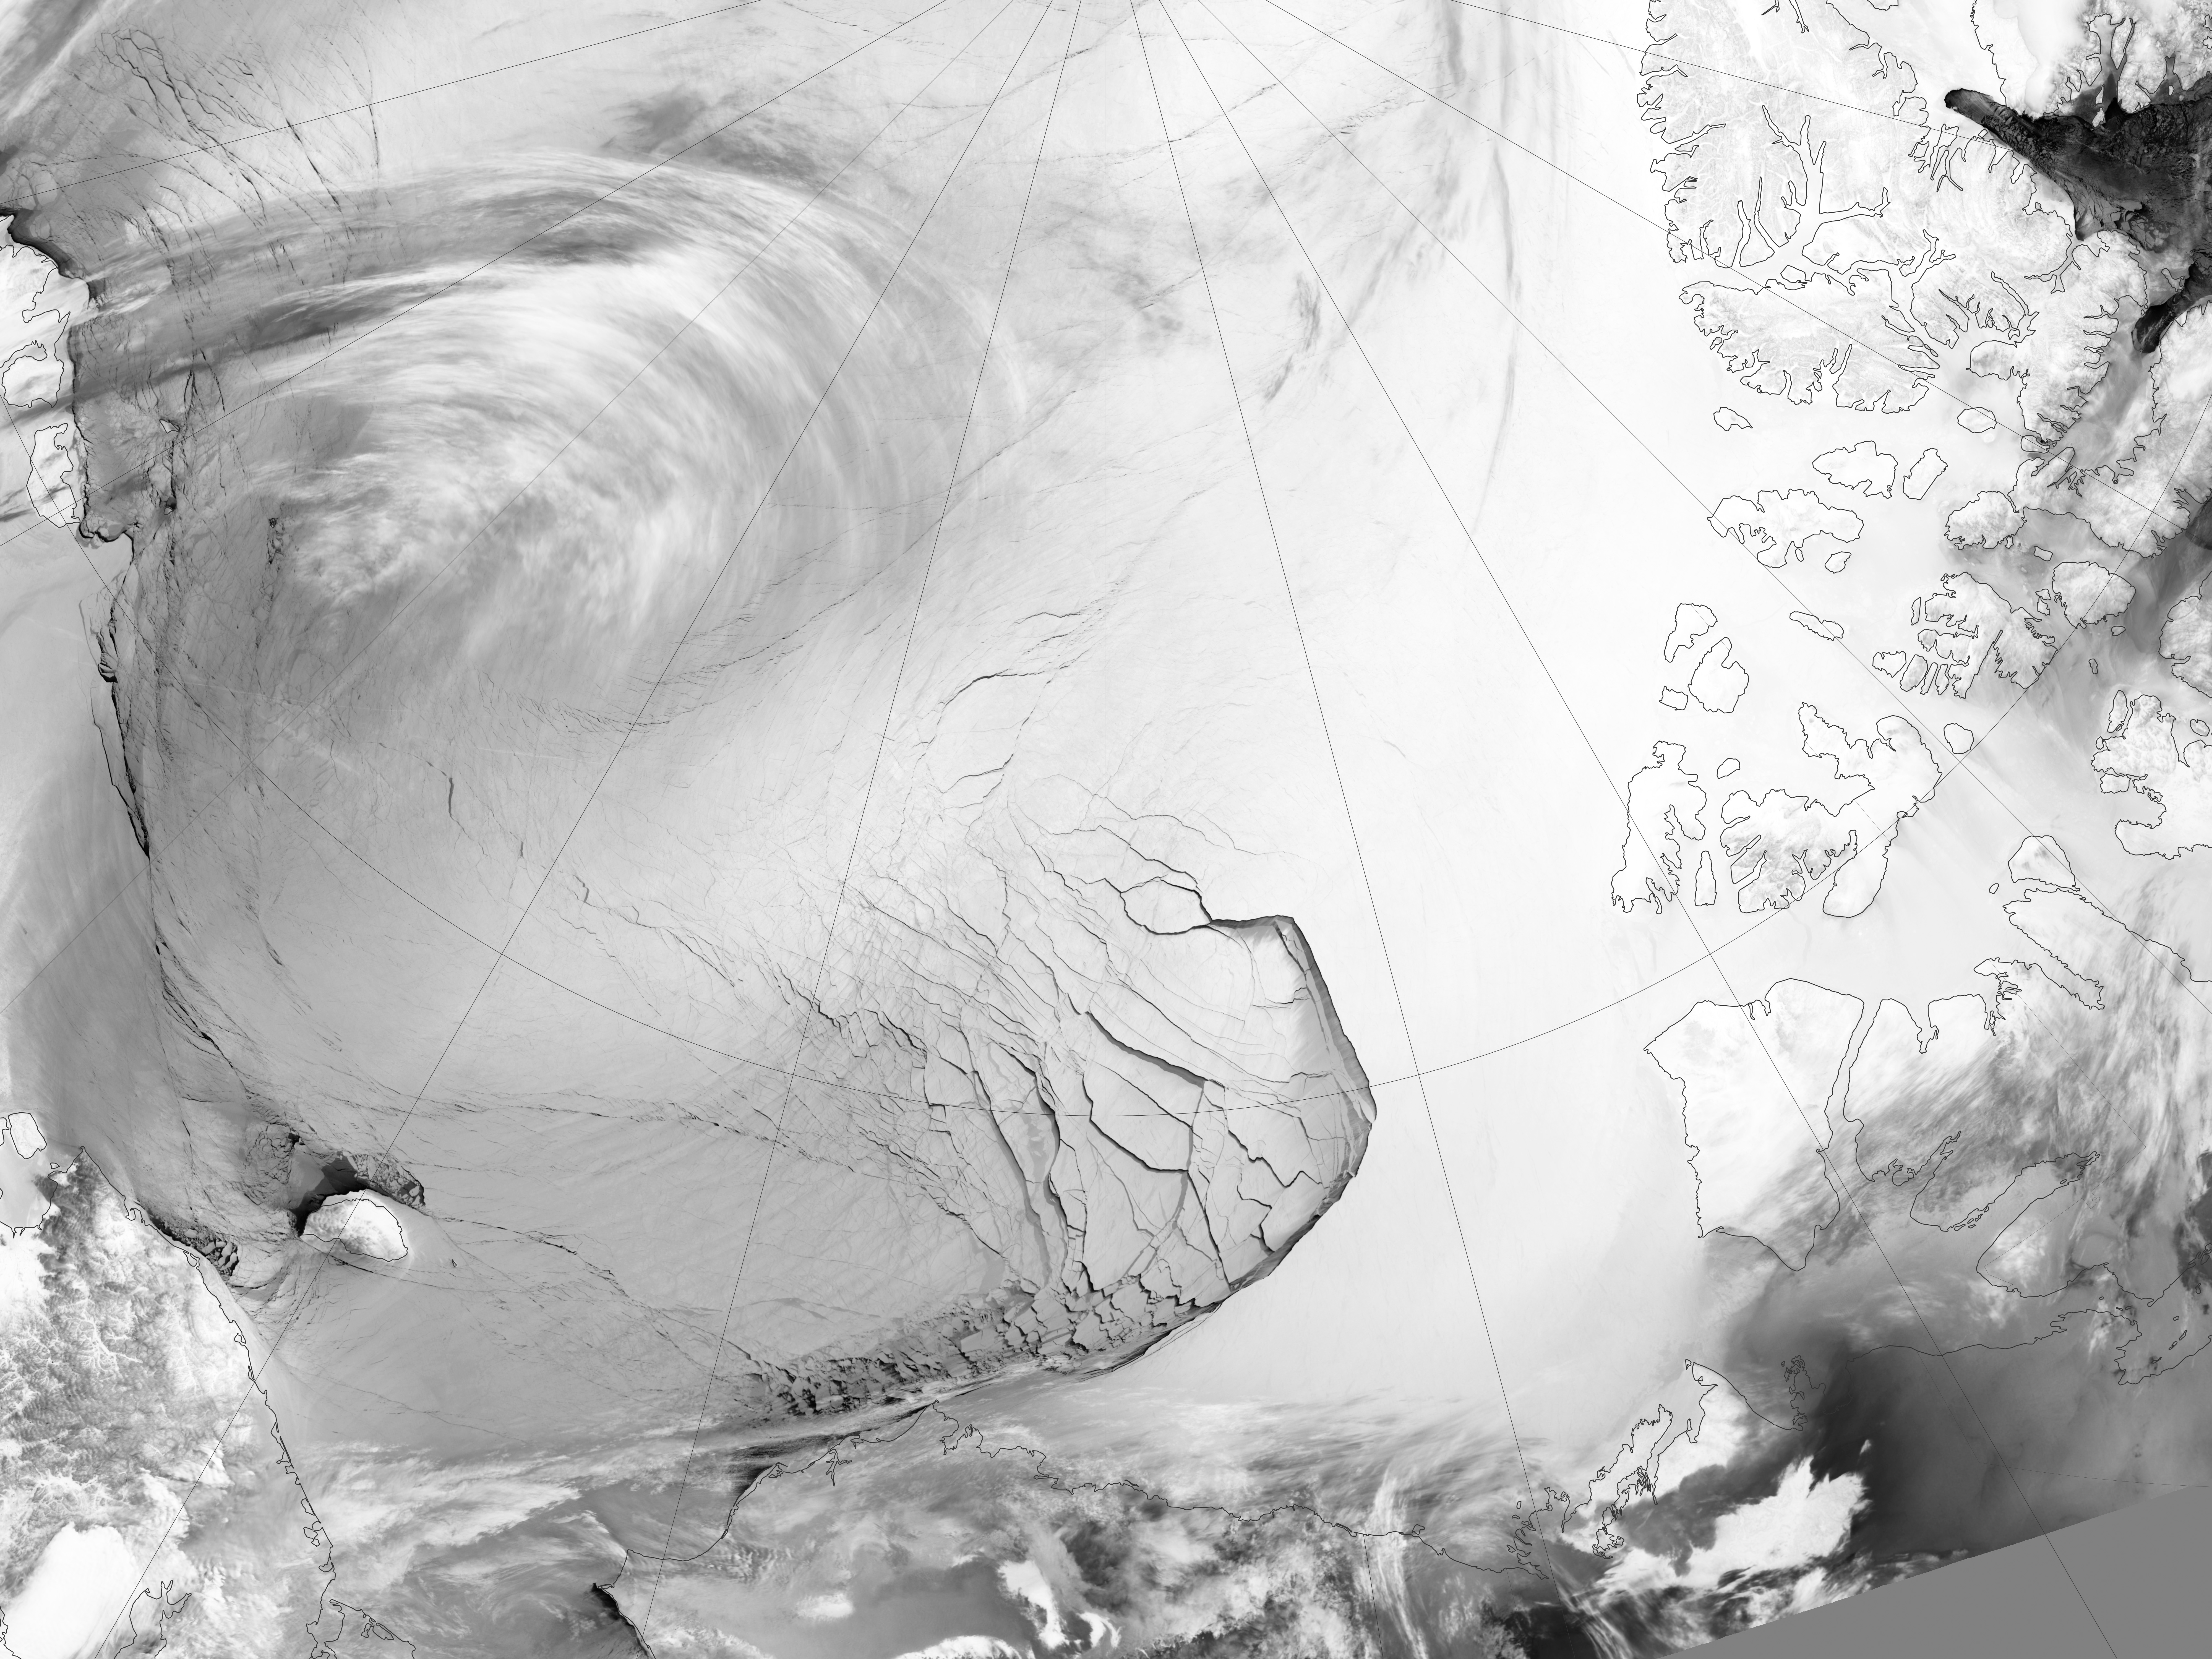

Extensive Ice Fractures in the Beaufort Sea

The Visible Infrared Imaging Radiometer Suite (VIIRS) on the Suomi NPP satellite captured this view of extensive sea-ice fracturing off the northern coast of Alaska. The event began in late-January and spread west toward Banks Island throughout February and March 2013. Visualizations of the Arctic often give the impression that the ice cap is a continuous sheet of stationary, floating ice. In fact, it is a collection of smaller pieces that constantly shift, crack, and grind against one another as they are jostled by winds and ocean currents. Especially during the summer—but even during the height of winter—cracks—or leads—open up between pieces of ice. That was what was happening on the left side of the animation (seen here: bit.ly/10kE7sh) in late January. A high-pressure weather system was parked over the region, producing warmer temperatures and winds that flowed in a southwesterly direction. That fueled the Beaufort Gyre, a wind-driven ocean current that flows clockwise. The gyre was the key force pulling pieces of ice west past Point Barrow, the northern nub of Alaska that protrudes into the Beaufort Sea. “A fracturing event in this area is not unusual because the Beaufort Gyre tends to push ice away from Banks Island and the Canadian Archipelago,” explained Walt Meier of the National Snow & Ice Data Center (NSIDC). “Point Barrow can act like a ‘pin point’ where the ice catches and fractures to the north and east.” In February, however, a series of storms passing over central Alaska exacerbated the fracturing. Strong westerly winds prompted several large pieces of ice to break away in an arc-shaped wave that moved progressively east. By the end of February, large pieces of ice had fractured all the way to the western coast of Banks Island, a distance of about 1,000 kilometers (600 miles). The data used to create the animation came from the longwave infrared (thermal) portion of the electromagnetic spectrum, so the animation illustrates how much heat the surface was emitting as VIIRS surveyed the area. Cooler areas (sea ice) appear white, while warmer areas (open water) are dark. The light gray plume near the cracks is warmer, moister air escaping from the ocean and blowing downwind. Clouds do not show up well in the VIIRS thermal band, so the storms that fueled the fracturing are not readily visible. While fracturing events are common, few events sprawl across such a large area or produce cracks as long and wide as those seen here. The age of the sea ice in this area was one of the key reasons this event became so widespread. “The region is covered almost completely by seasonal or first-year ice—ice that has formed since last September,” said Meier. “This ice is thinner and weaker than the older, multi-year ice, so it responds more readily to winds and is more easily broken up.” NASA Earth Observatory images by Jesse Allen using VIIRS day-night band data from the Suomi National Polar-orbiting Partnership. Suomi NPP is the result of a partnership between NASA, the National Oceanic and Atmospheric Administration, and the Department of Defense.

Credit: NASA Earth Observatory